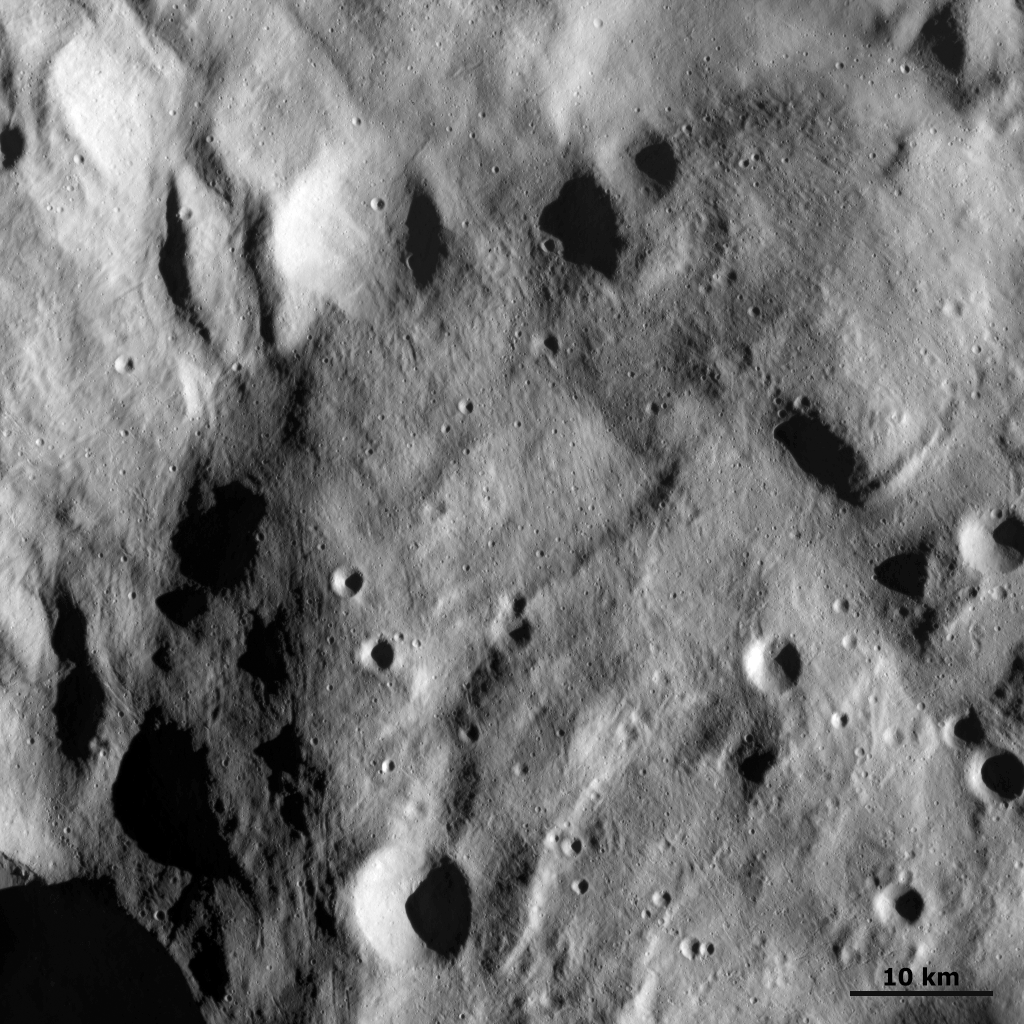

Small Scale Features at Vesta’s South Pole

This detail of a Dawn FC (framing camera) image shows small scale features around Vesta’s south polar region. This image is from the High Altitude Mapping Orbit (HAMO), which contains the highest resolution images of Vesta taken to date (about 70m per pixel). The raised mound dominates this image, which is visible as the darker material in the centre and right of this image. This raised mound material overlies the brighter material that makes up the floor of the south polar depression (see in the left of the image). Many small scale craters are clear in this image which were not visible in earlier, less high resolution images. Also clear is the hummocky (e.g. wavy/undulating) texture of the terrain of the south polar region. The formation mechanism of this hummocky textured terrain is currently being debated.

NASA’s Dawn spacecraft obtained this image with its framing camera on September 17th 2011. This image was taken through the camera’s clear filter. The distance to the surface is 750km and the image has a resolution of about 70 meters per pixel.

The Dawn mission to Vesta and Ceres is managed by NASA’s Jet Propulsion Laboratory, a division of the California Institute of Technology, Pasadena, Calif., for NASA’s Science Mission Directorate, Washington. UCLA is responsible for overall Dawn mission science. The Dawn framing cameras were developed and built under the leadership of the Max Planck Institute for Solar System Research, Katlenburg-Lindau, Germany, with significant contributions by DLR German Aerospace Center, Institute of Planetary Research, Berlin, and in coordination with the Institute of Computer and Communication Network Engineering, Braunschweig. The Framing Camera project is funded by the Max Planck Society, DLR, and NASA/JPL.

Credit: NASA/JPL-Caltech/UCLA/MPS/DLR/IDA